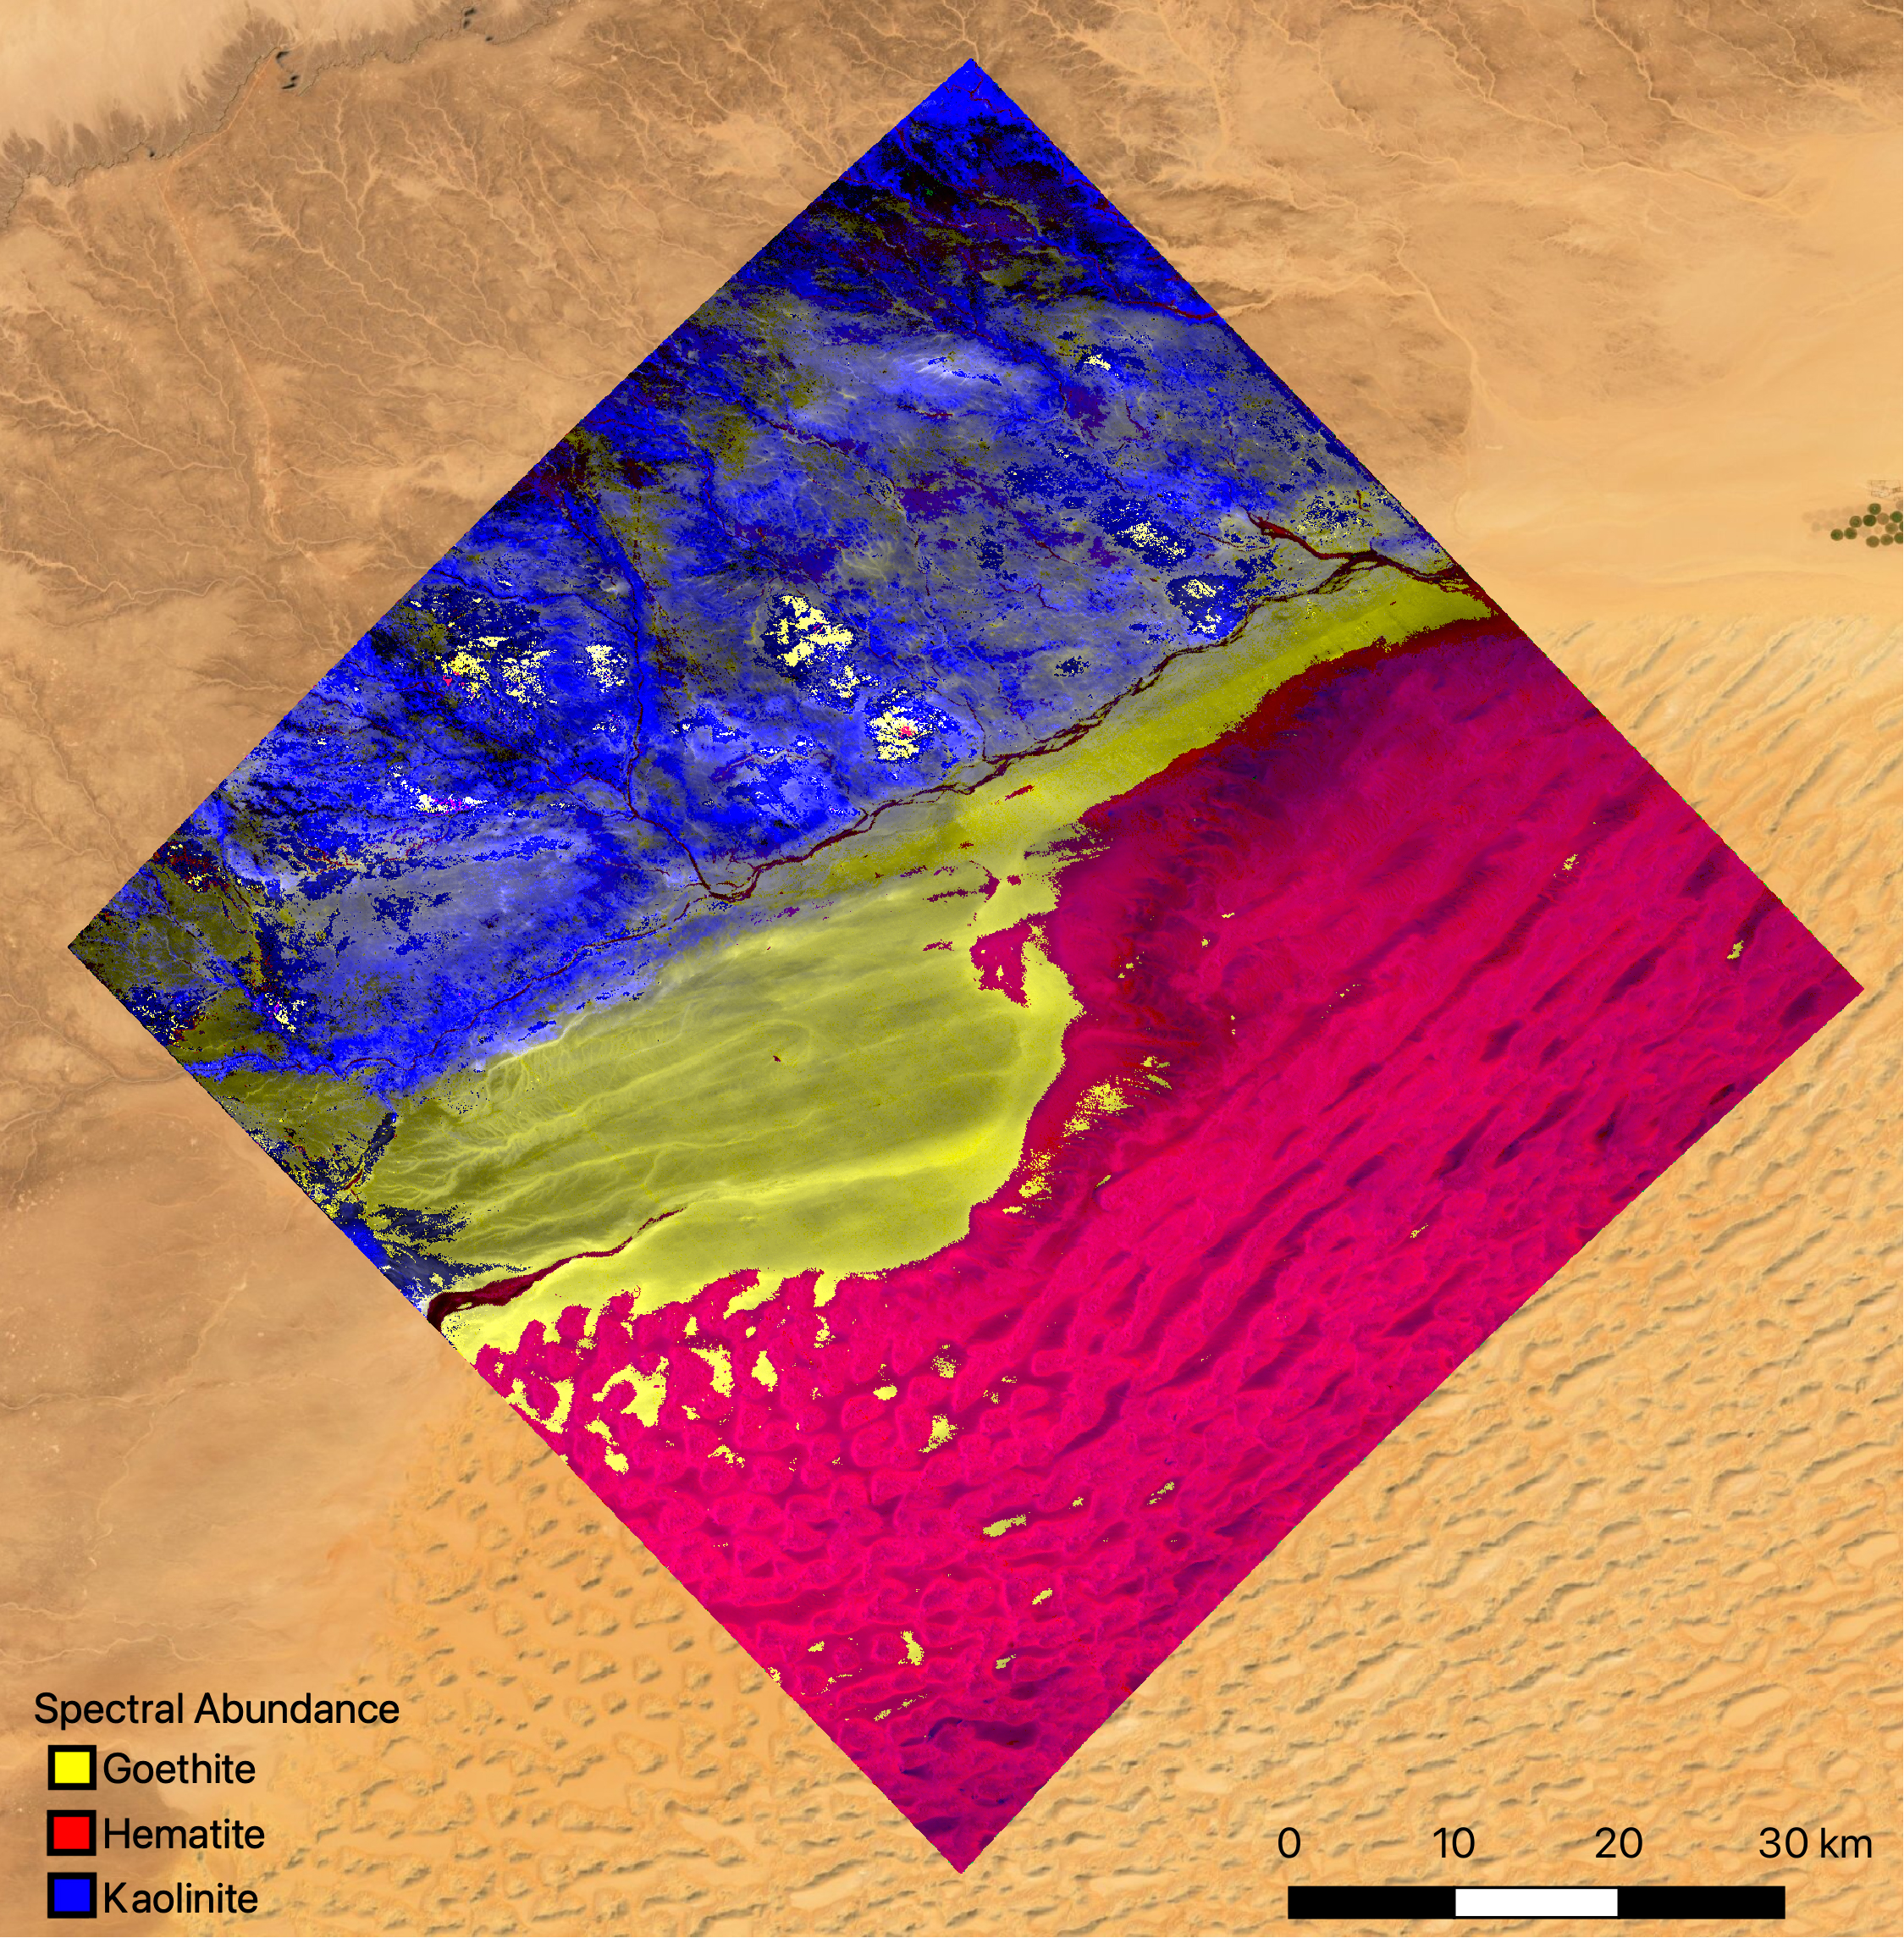

EMIT Instrument’s First Light

The mineral map shows an area of southwestern Libya in the Sahara Desert observed by NASA’s Earth Surface Mineral Dust Source Investigation (EMIT) mission as it maps the world’s mineral dust sources, gathering information about surface composition as the instrument, designed at NASA’s Jet Propulsion Laboratory in Southern California, orbits aboard the International Space Station.

The instrument works by measuring reflected solar energy from Earth across hundreds of wavelengths from the visible to the infrared range of the spectrum. The intensity of the reflected light varies by wavelength based on the material. Scientists are using these patterns, called spectral fingerprints, to identify surface minerals and pinpoint their locations on a map.

The map is among the first produced by scientists with EMIT data. Analysis of the patterns indicate that the surface contains kaolinite, a light-colored clay mineral, and goethite and hematite, two varieties of iron oxide, which is darker.

When dust from the kaolinite-dominated areas is lofted into the atmosphere, the particles tend to scatter sunlight and reflect it back to space, cooling the air. The opposite effect occurs with airborne particles of iron oxide, which tend to absorb heat and warm the surrounding air.

Over the course of its 12-month mission, EMIT will collect measurements of 10 important surface minerals – kaolinite, hematite, goethite, illite, vermiculite, calcite, dolomite, montmorillonite, chlorite, and gypsum – in arid regions between 50-degree south and north latitudes in Africa, Asia, North and South America, and Australia. The data EMIT collects will help scientists better understand the role of airborne dust particles in heating and cooling Earth’s atmosphere on global and regional scales.

EMIT was developed at NASA’s Jet Propulsion Laboratory, which is managed for the agency by Caltech in Pasadena, California. It launched to the space station in July 2022.

Credit: NASA/JPL-Caltech